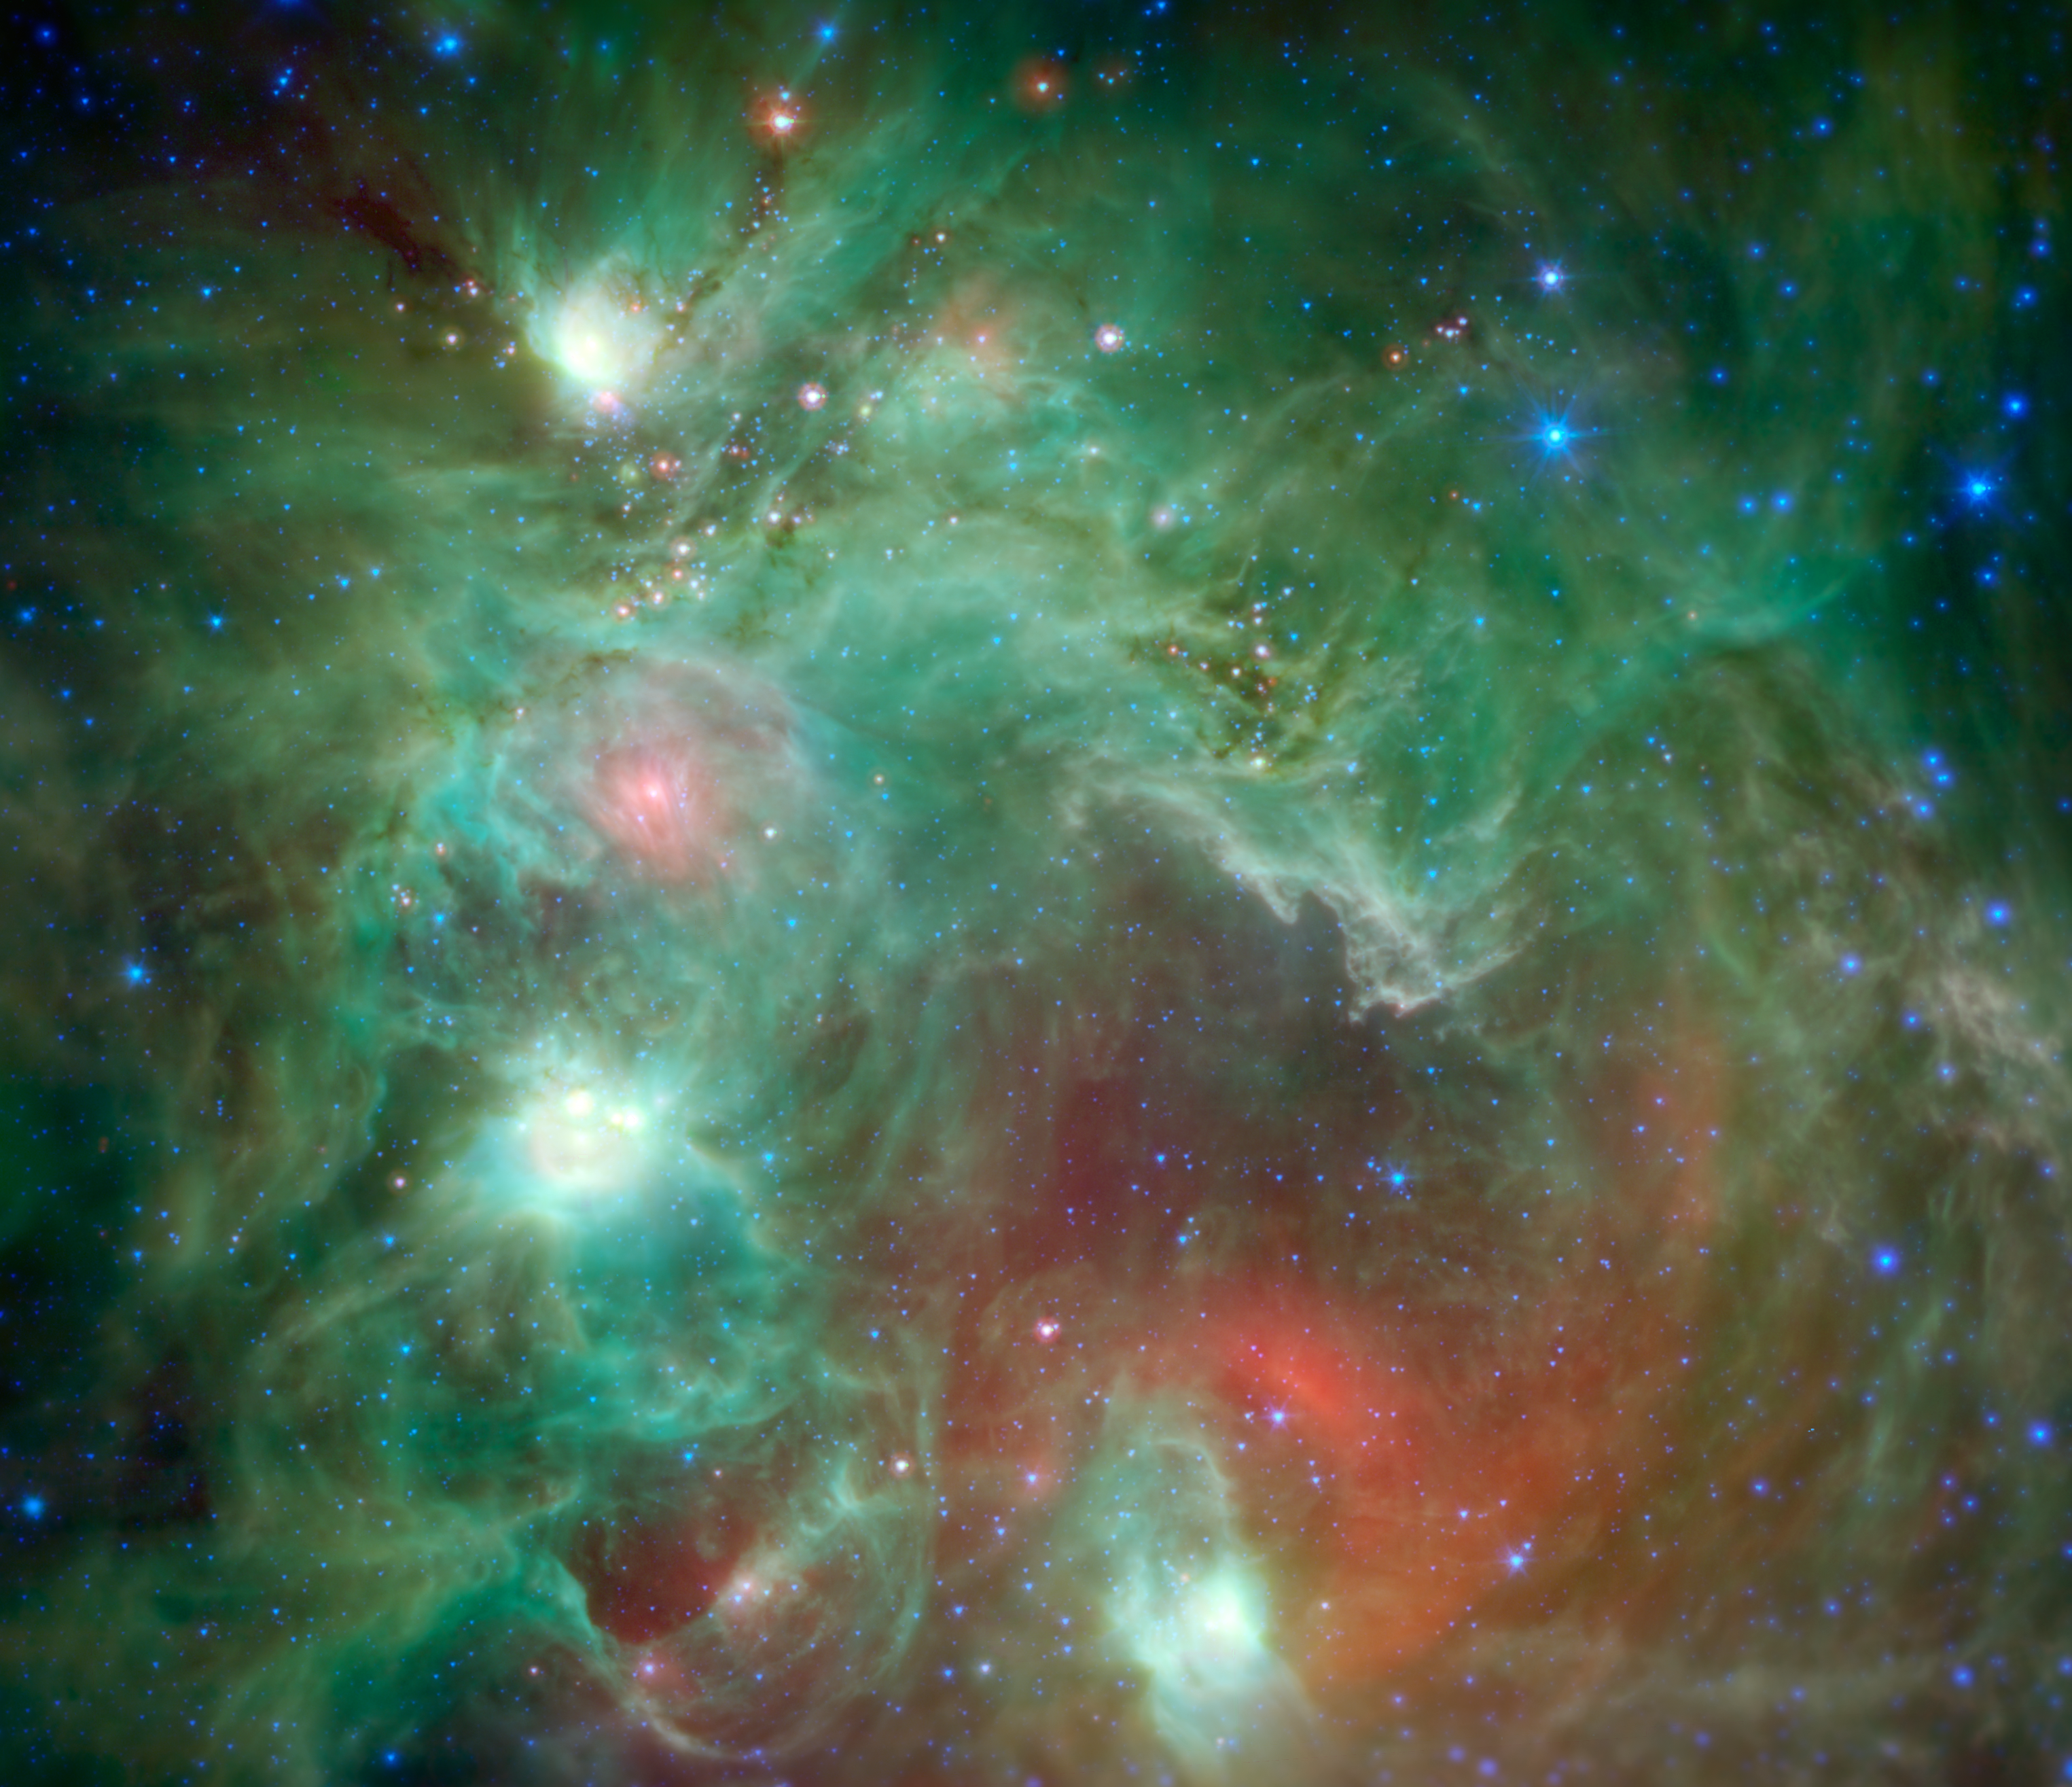

Seeing Beyond the ‘Monkey Head’

Scores of baby stars shrouded by dust are revealed in this infrared image of the star-forming region NGC 2174, as seen by NASA’s Spitzer Space Telescope. Some of the clouds in the region resemble the face of a monkey in visible-light images, hence the nebula’s nickname: the “Monkey Head.” However, in infrared images such as this, the monkey disappears. That’s because different clouds are highlighted in infrared and visible-light images.

Found in the northern reaches of the constellation Orion, NGC 2174 is located around 6,400 light-years away. Columns of dust, slightly to the right of center in the image, are being carved out of the dust by radiation and stellar winds from the hottest young stars recently born in the area.

Spitzer’s infrared view provides us with a preview of the next clusters of stars that will be born in the coming millennia. The reddish spots of light scattered through the darker filaments are infant stars swaddled by blankets of warm dust. The warm dust glows brightly at infrared wavelengths. Eventually, these stars will pop out of their dusty envelopes and their light will carve away at the dust clouds surrounding them.

In this image, infrared wavelengths have been assigned visible colors we see with our eyes. Light with a wavelength of 3.5 microns is shown in blue, 8.0 microns is green, and 24 microns in red. The greens show the organic molecules in the dust clouds, illuminated by starlight. Reds are caused by the thermal radiation emitted from the very hottest areas of dust.

Areas around the edges that were not observed by Spitzer have been filled in using infrared observations from NASA’s Wide Field Infrared Survey Explorer, or WISE.

Spitzer is celebrating 12 years in space with a new digital calendar. The calendar’s 12 images are shown here.

NASA’s Jet Propulsion Laboratory in Pasadena, California, manages the Spitzer Space Telescope mission for NASA’s Science Mission Directorate, Washington. Science operations are conducted at the Spitzer Science Center at the California Institute of Technology in Pasadena. Science operations are conducted at the Spitzer Science Center at the California Institute of Technology in Pasadena. Spacecraft operations are based at Lockheed Martin Space Systems Company, Littleton, Colorado. Data are archived at the Infrared Science Archive housed at the Infrared Processing and Analysis Center at Caltech. Caltech manages JPL for NASA.

Credit: NASA/JPL-Caltech